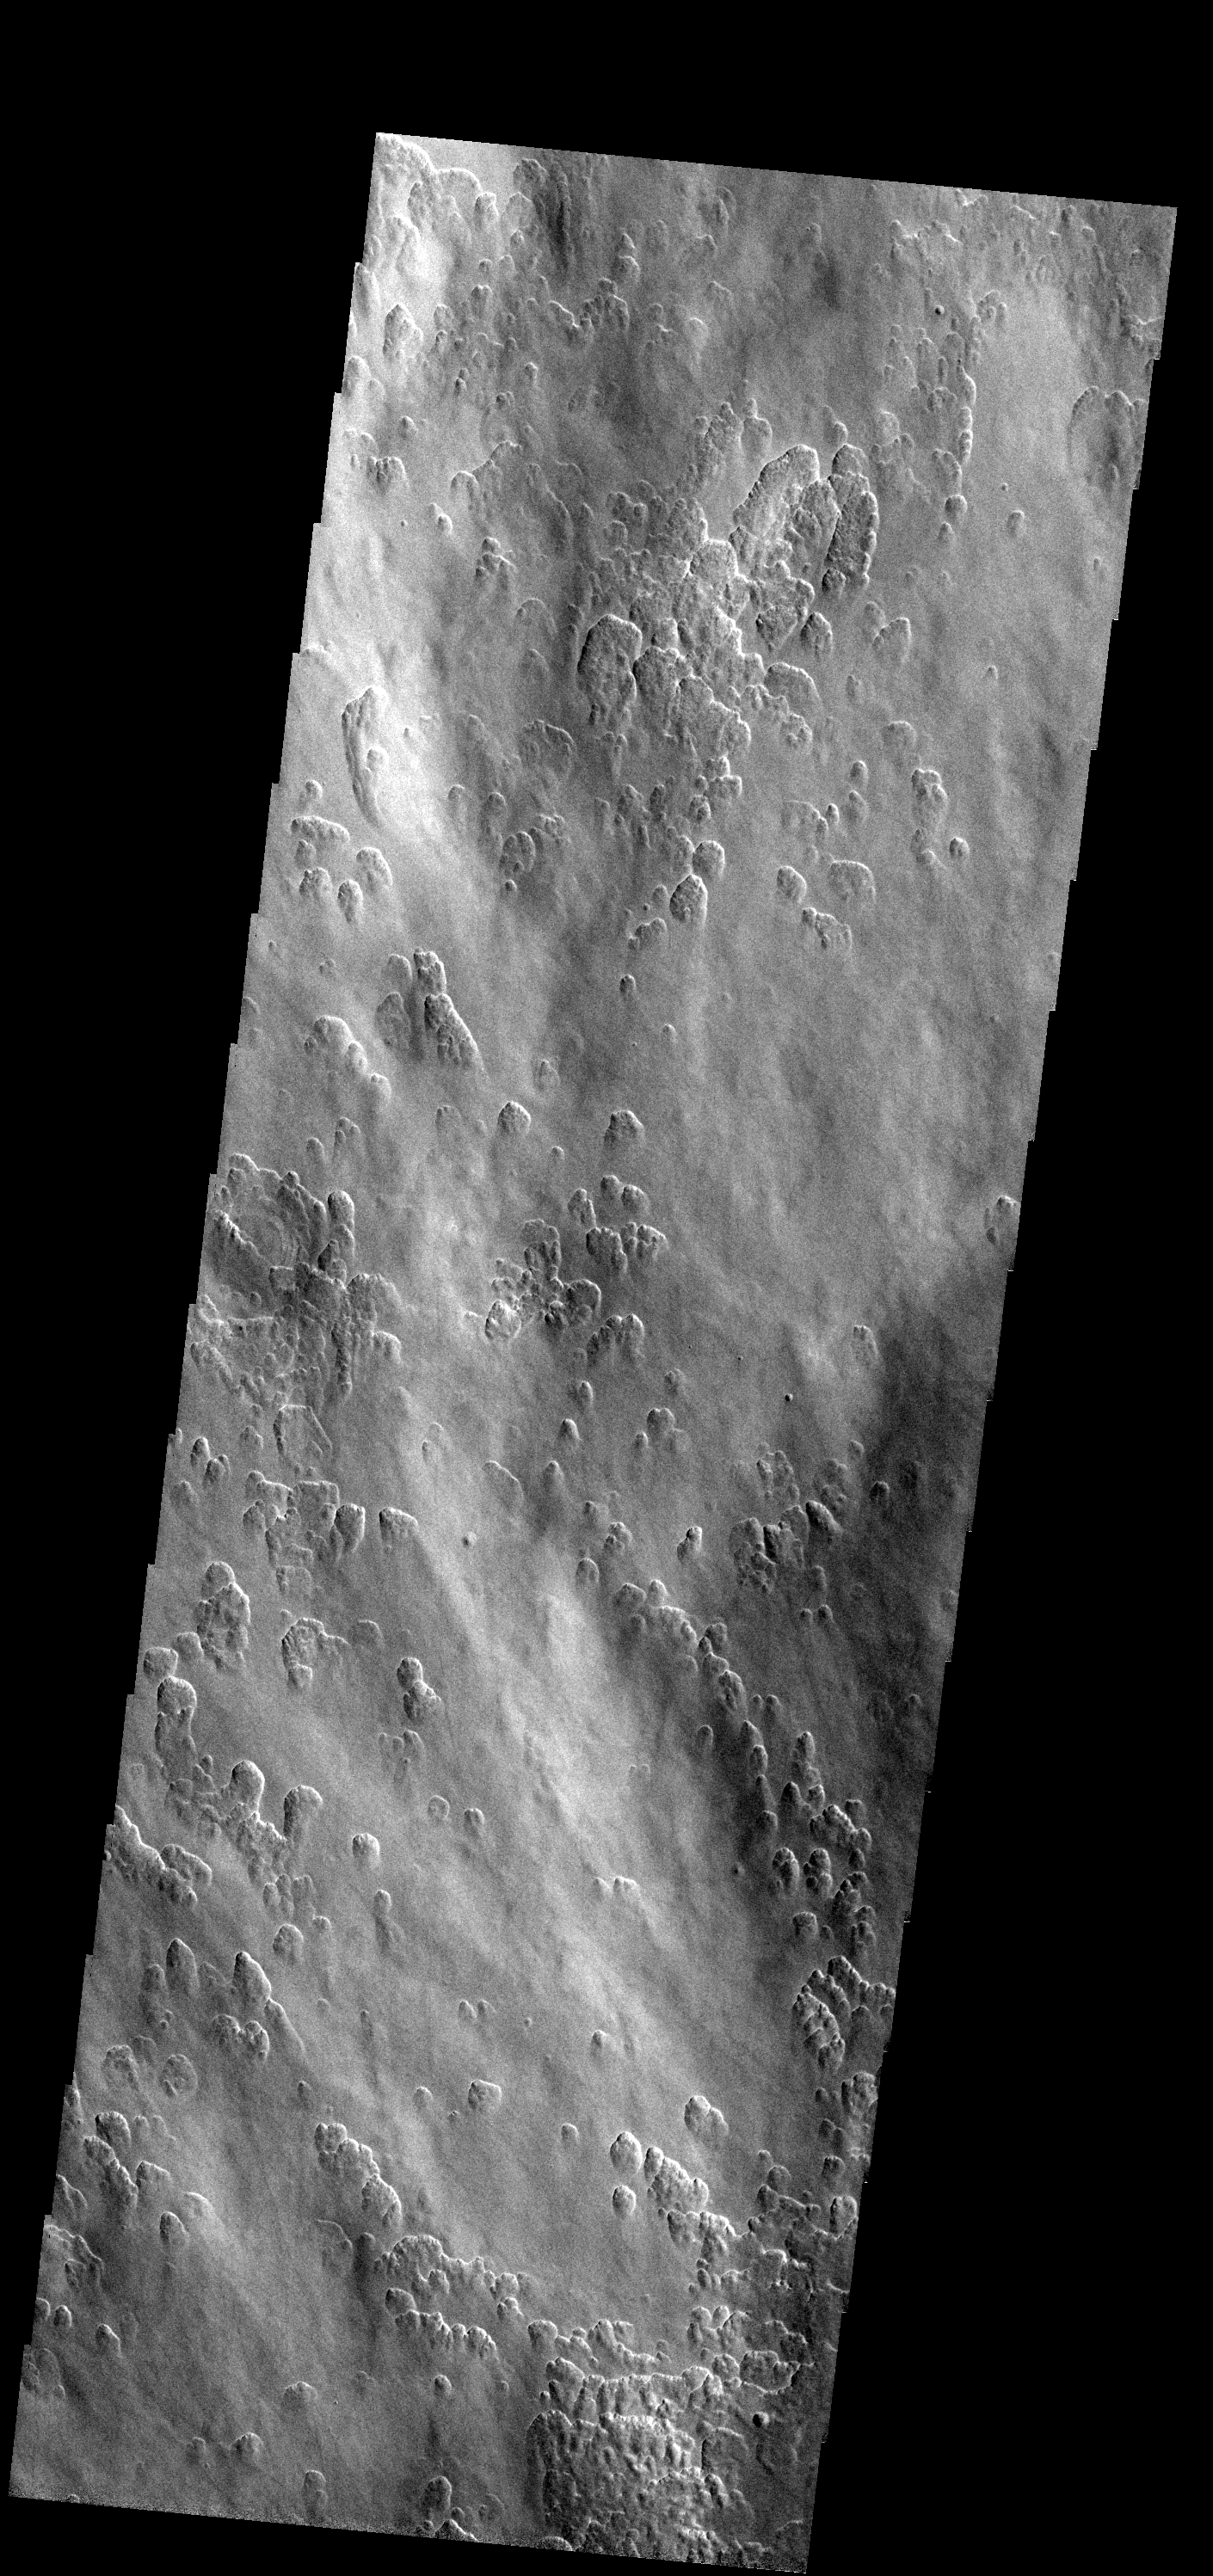

Odd Texture

This image shows a small portion of Amphitrites Patera. The odd surface texture is also seen on Peneus Patera. Both paterae are thought to be ancient volcanoes, and both are located near the south pole.

Image information: VIS instrument. Latitude -57.6N, Longitude 59.1E. 17 meter/pixel resolution.

Please see the THEMIS Data Citation Note for details on crediting THEMIS images.

Note: this THEMIS visual image has not been radiometrically nor geometrically calibrated for this preliminary release. An empirical correction has been performed to remove instrumental effects. A linear shift has been applied in the cross-track and down-track direction to approximate spacecraft and planetary motion. Fully calibrated and geometrically projected images will be released through the Planetary Data System in accordance with Project policies at a later time.

NASA’s Jet Propulsion Laboratory manages the 2001 Mars Odyssey mission for NASA’s Office of Space Science, Washington, D.C. The Thermal Emission Imaging System (THEMIS) was developed by Arizona State University, Tempe, in collaboration with Raytheon Santa Barbara Remote Sensing. The THEMIS investigation is led by Dr. Philip Christensen at Arizona State University. Lockheed Martin Astronautics, Denver, is the prime contractor for the Odyssey project, and developed and built the orbiter. Mission operations are conducted jointly from Lockheed Martin and from JPL, a division of the California Institute of Technology in Pasadena.

Credit: NASA/JPL/ASU